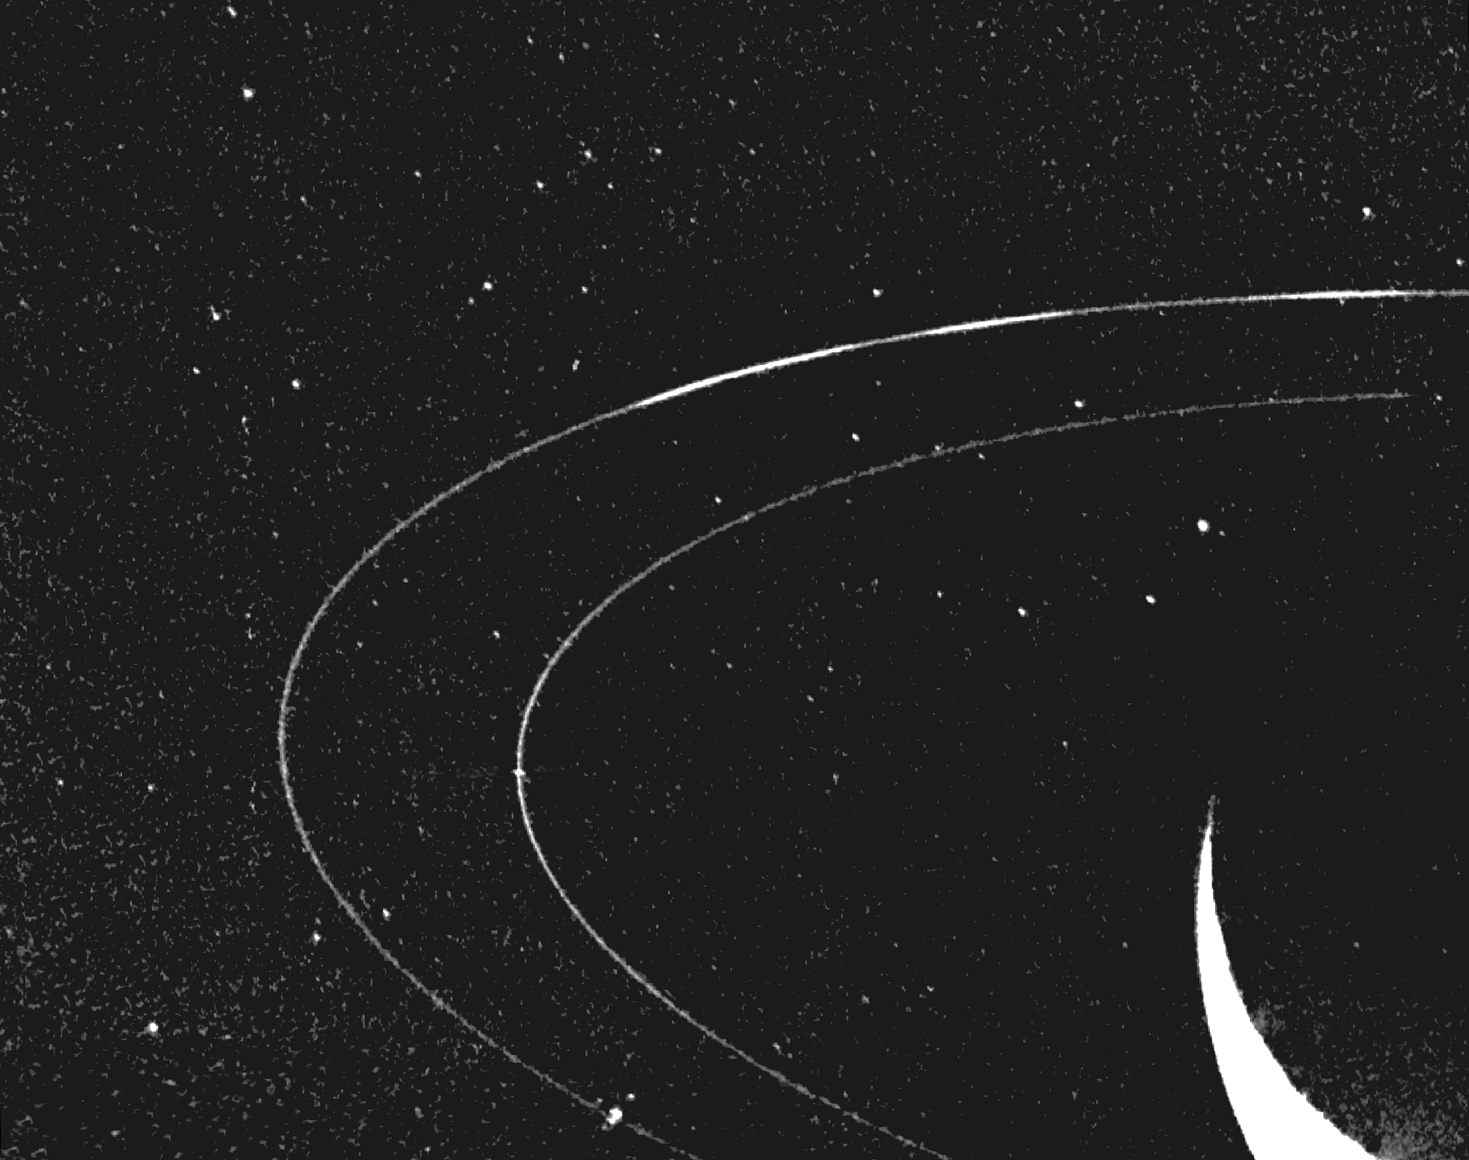

Neptune’s Rings

In Neptune’s outermost ring, 39,000 miles out, material mysteriously clumps into three arcs. Voyager 2 acquired this image as it encountered Neptune in August of 1989.

JPL manages and controls the Voyager project for NASA’s Office of Space Science.

Credit: NASA/JPL